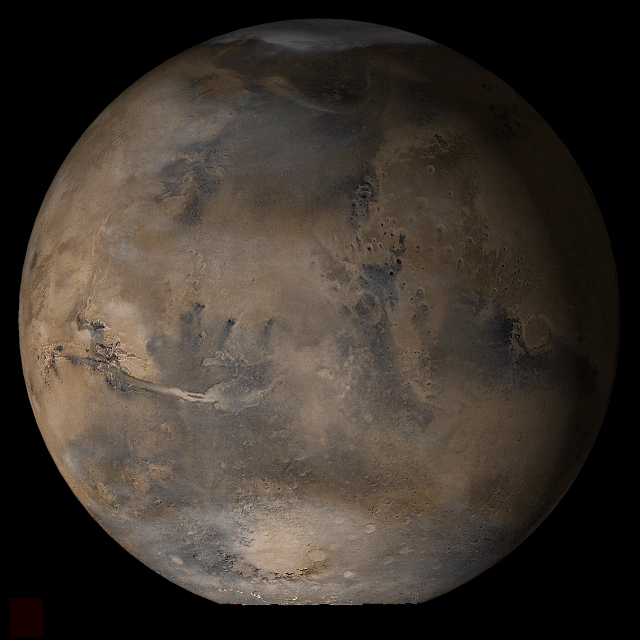

Mars at Ls 39°: Acidalia/Mare Erythraeum

11 April 2006
This picture is a composite of Mars Global Surveyor (MGS) Mars Orbiter Camera (MOC) daily global images acquired at Ls 39° during a previous Mars year. This month, Mars looks similar, as Ls 39° occurs in mid-April 2006. The picture shows the Acidalia/Mare Erythraeum face of Mars. Over the course of the month, additional faces of Mars as it appears at this time of year are being posted for MOC Picture of the Day. Ls, solar longitude, is a measure of the time of year on Mars. Mars travels 360° around the Sun in 1 Mars year. The year begins at Ls 0°, the start of northern spring and southern autumn.

Season: Northern Spring/Southern Autumn

Credit: NASA/JPL/Malin Space Science Systems